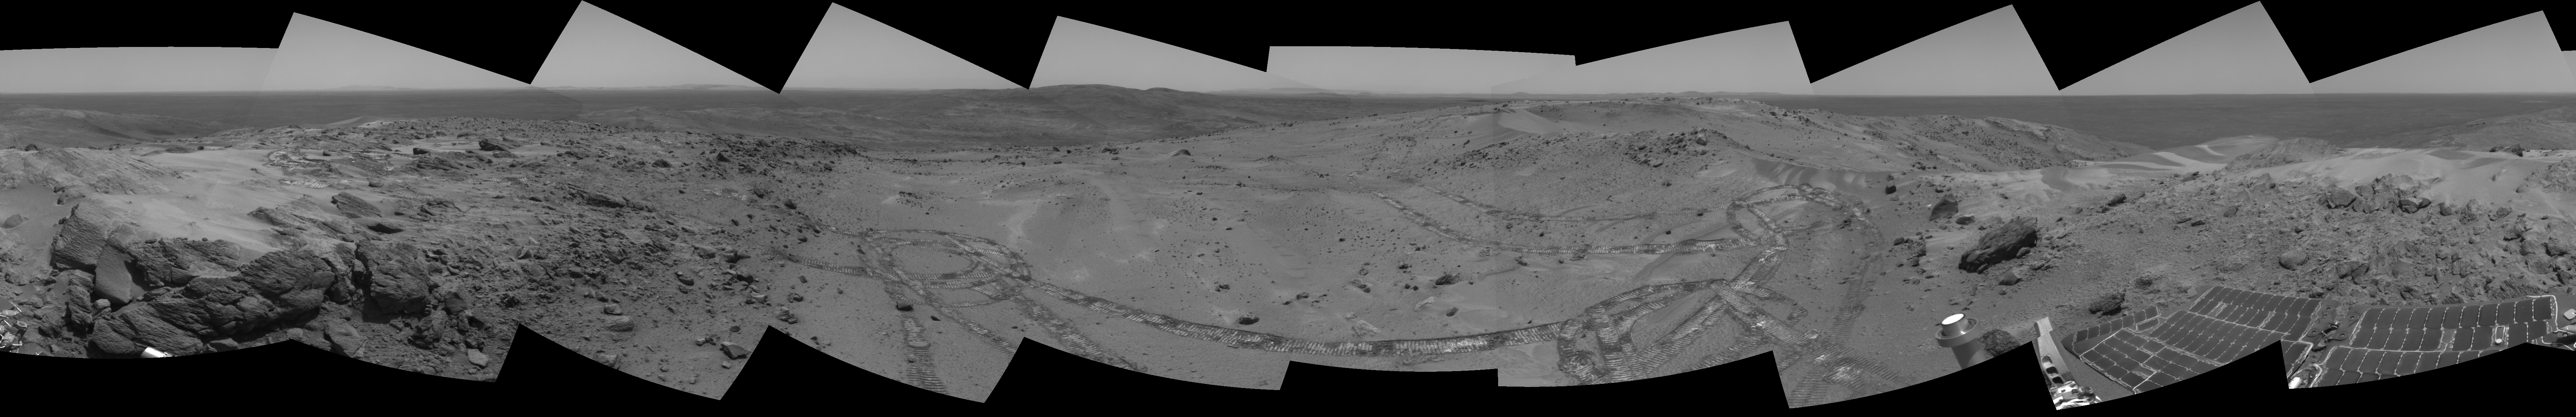

Looking Back at Spirit’s Trail to the Summit

Before moving on to explore more of Mars, NASA’s Mars Exploration Rover Spirit looked back at the long and winding trail of twin wheel tracks the rover created to get to the top of “Husband Hill.” Spirit spent several days in October 2005 at this location, perched on a lofty, rock-strewn incline next to a precarious outcrop nicknamed “Hillary.” Researchers helped the rover make several wheel adjustments to get solid footing before conducting scientific analysis of the rock outcrop. The rock turned out to be similar in appearance and composition to a rock target called “Jibsheet” PIA07979 that the rover had studied several months earlier and hundreds of meters away.

To the west are the slopes of the “Columbia Hills,” so named for the astronauts of the Space Shuttle Columbia. Beyond the hills are the flat plains and rim of Gusev Crater.

Spirit took this 360-degree panorama of images with its navigation camera on the 627th Martian day, or sol, (Oct. 7, 2005) of its exploration of Gusev Crater on Mars. This view is presented in a cylindrical projection with geometric seam correction.

Credit: NASA/JPL-Caltech